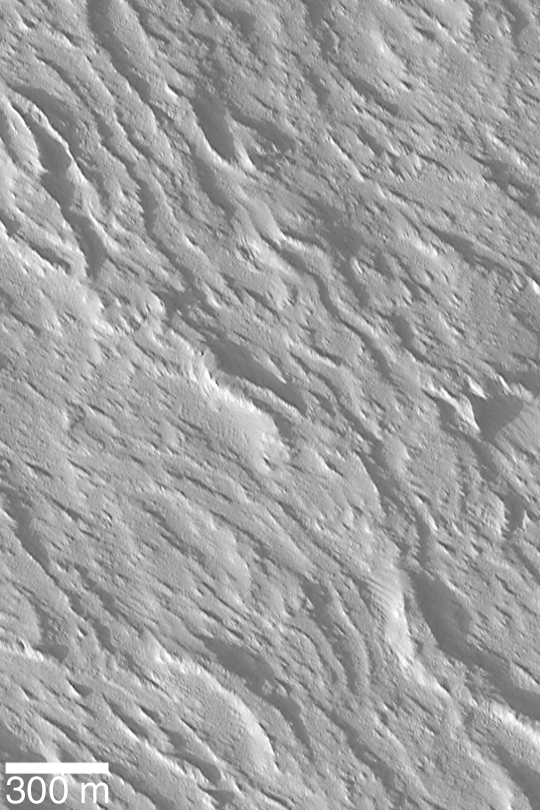

Flows on Olympus Mons

MGS MOC Release No. MOC2-396, 19 June 2003

Olympus Mons is the largest volcano in the Solar System. While it is considerably taller than Mount Everest, its slopes tend to be 1° to 5° over most of the volcano. With such low slopes, one would not really “climb” to the summit of Olympus Mons, one would instead hike. This very high resolution Mars Global Surveyor (MGS) Mars Orbiter Camera (MOC) view of the middle western flank of Olympus Mons shows, however, that it would not be an easy place to hike. The surface is rugged, with many overlapping lava flow structures, all of which are mantled by a thick blanket of dust and wind-scoured sediment. This image is near 19.9°N, 135.5°W, and illuminated from the lower left.

Credit: NASA/JPL/Malin Space Science Systems